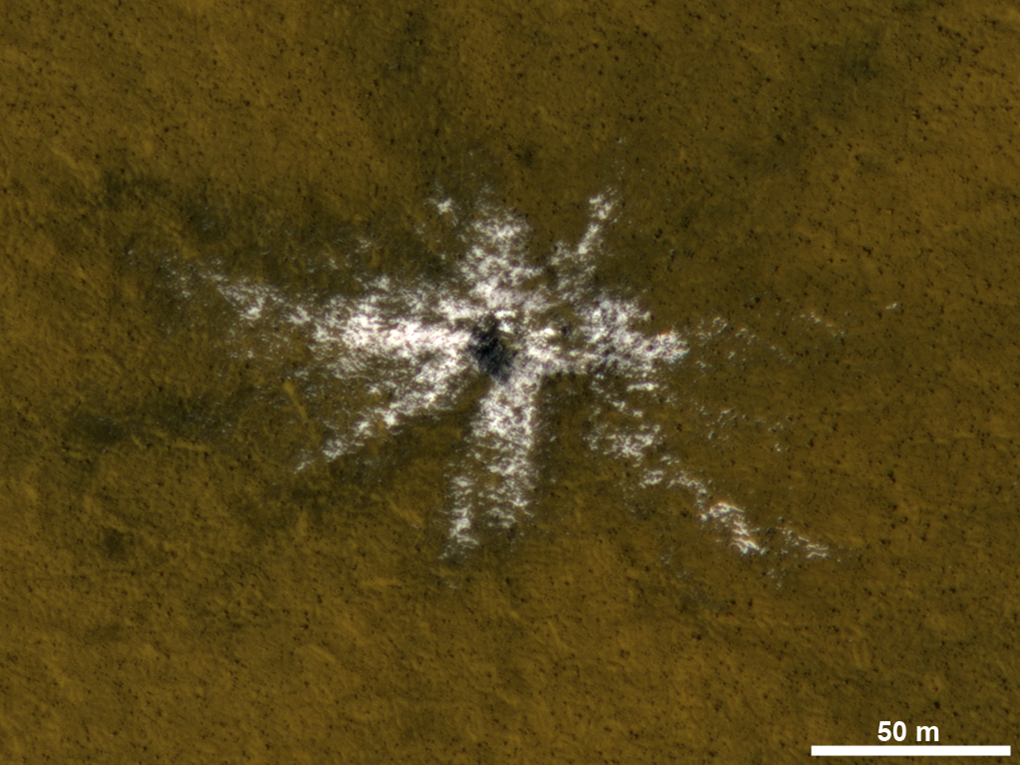

Mars Orbiter Laser Altimeter, Thermal Emission Imaging System

This image taken on May 19, 2010, shows an impact crater that had not existed when the same location on Mars was previously observed in March 2008. The new impact excavated and scattered water ice that had been hidden beneath the surface. The location is at 63.9 degrees north latitude, 44.9 degrees east longitude. The 50-meter scale bar at lower right is about 55 yards long.

The image is an excerpt from an observation by the High Resolution Imaging Science Experiment camera (HiRISE) on NASA’s Mars Reconnaissance Orbiter. Additional image products from the same observation are at http://www.uahirise.org/ESP_017868_2440. The image has been processed to allow details to be seen in both the bright ice and the darker soil.

The University of Arizona, Tucson, operates HiRISE, which was built by Ball Aerospace & Technologies Corp., Boulder, Colo. NASA’s Jet Propulsion Laboratory, a division of the California Institute of Technology in Pasadena, manages the Mars Reconnaissance Orbiter Project for NASA’s Science Mission Directorate, Washington.

Credit: NASA/JPL-Caltech/Univ. of Arizona